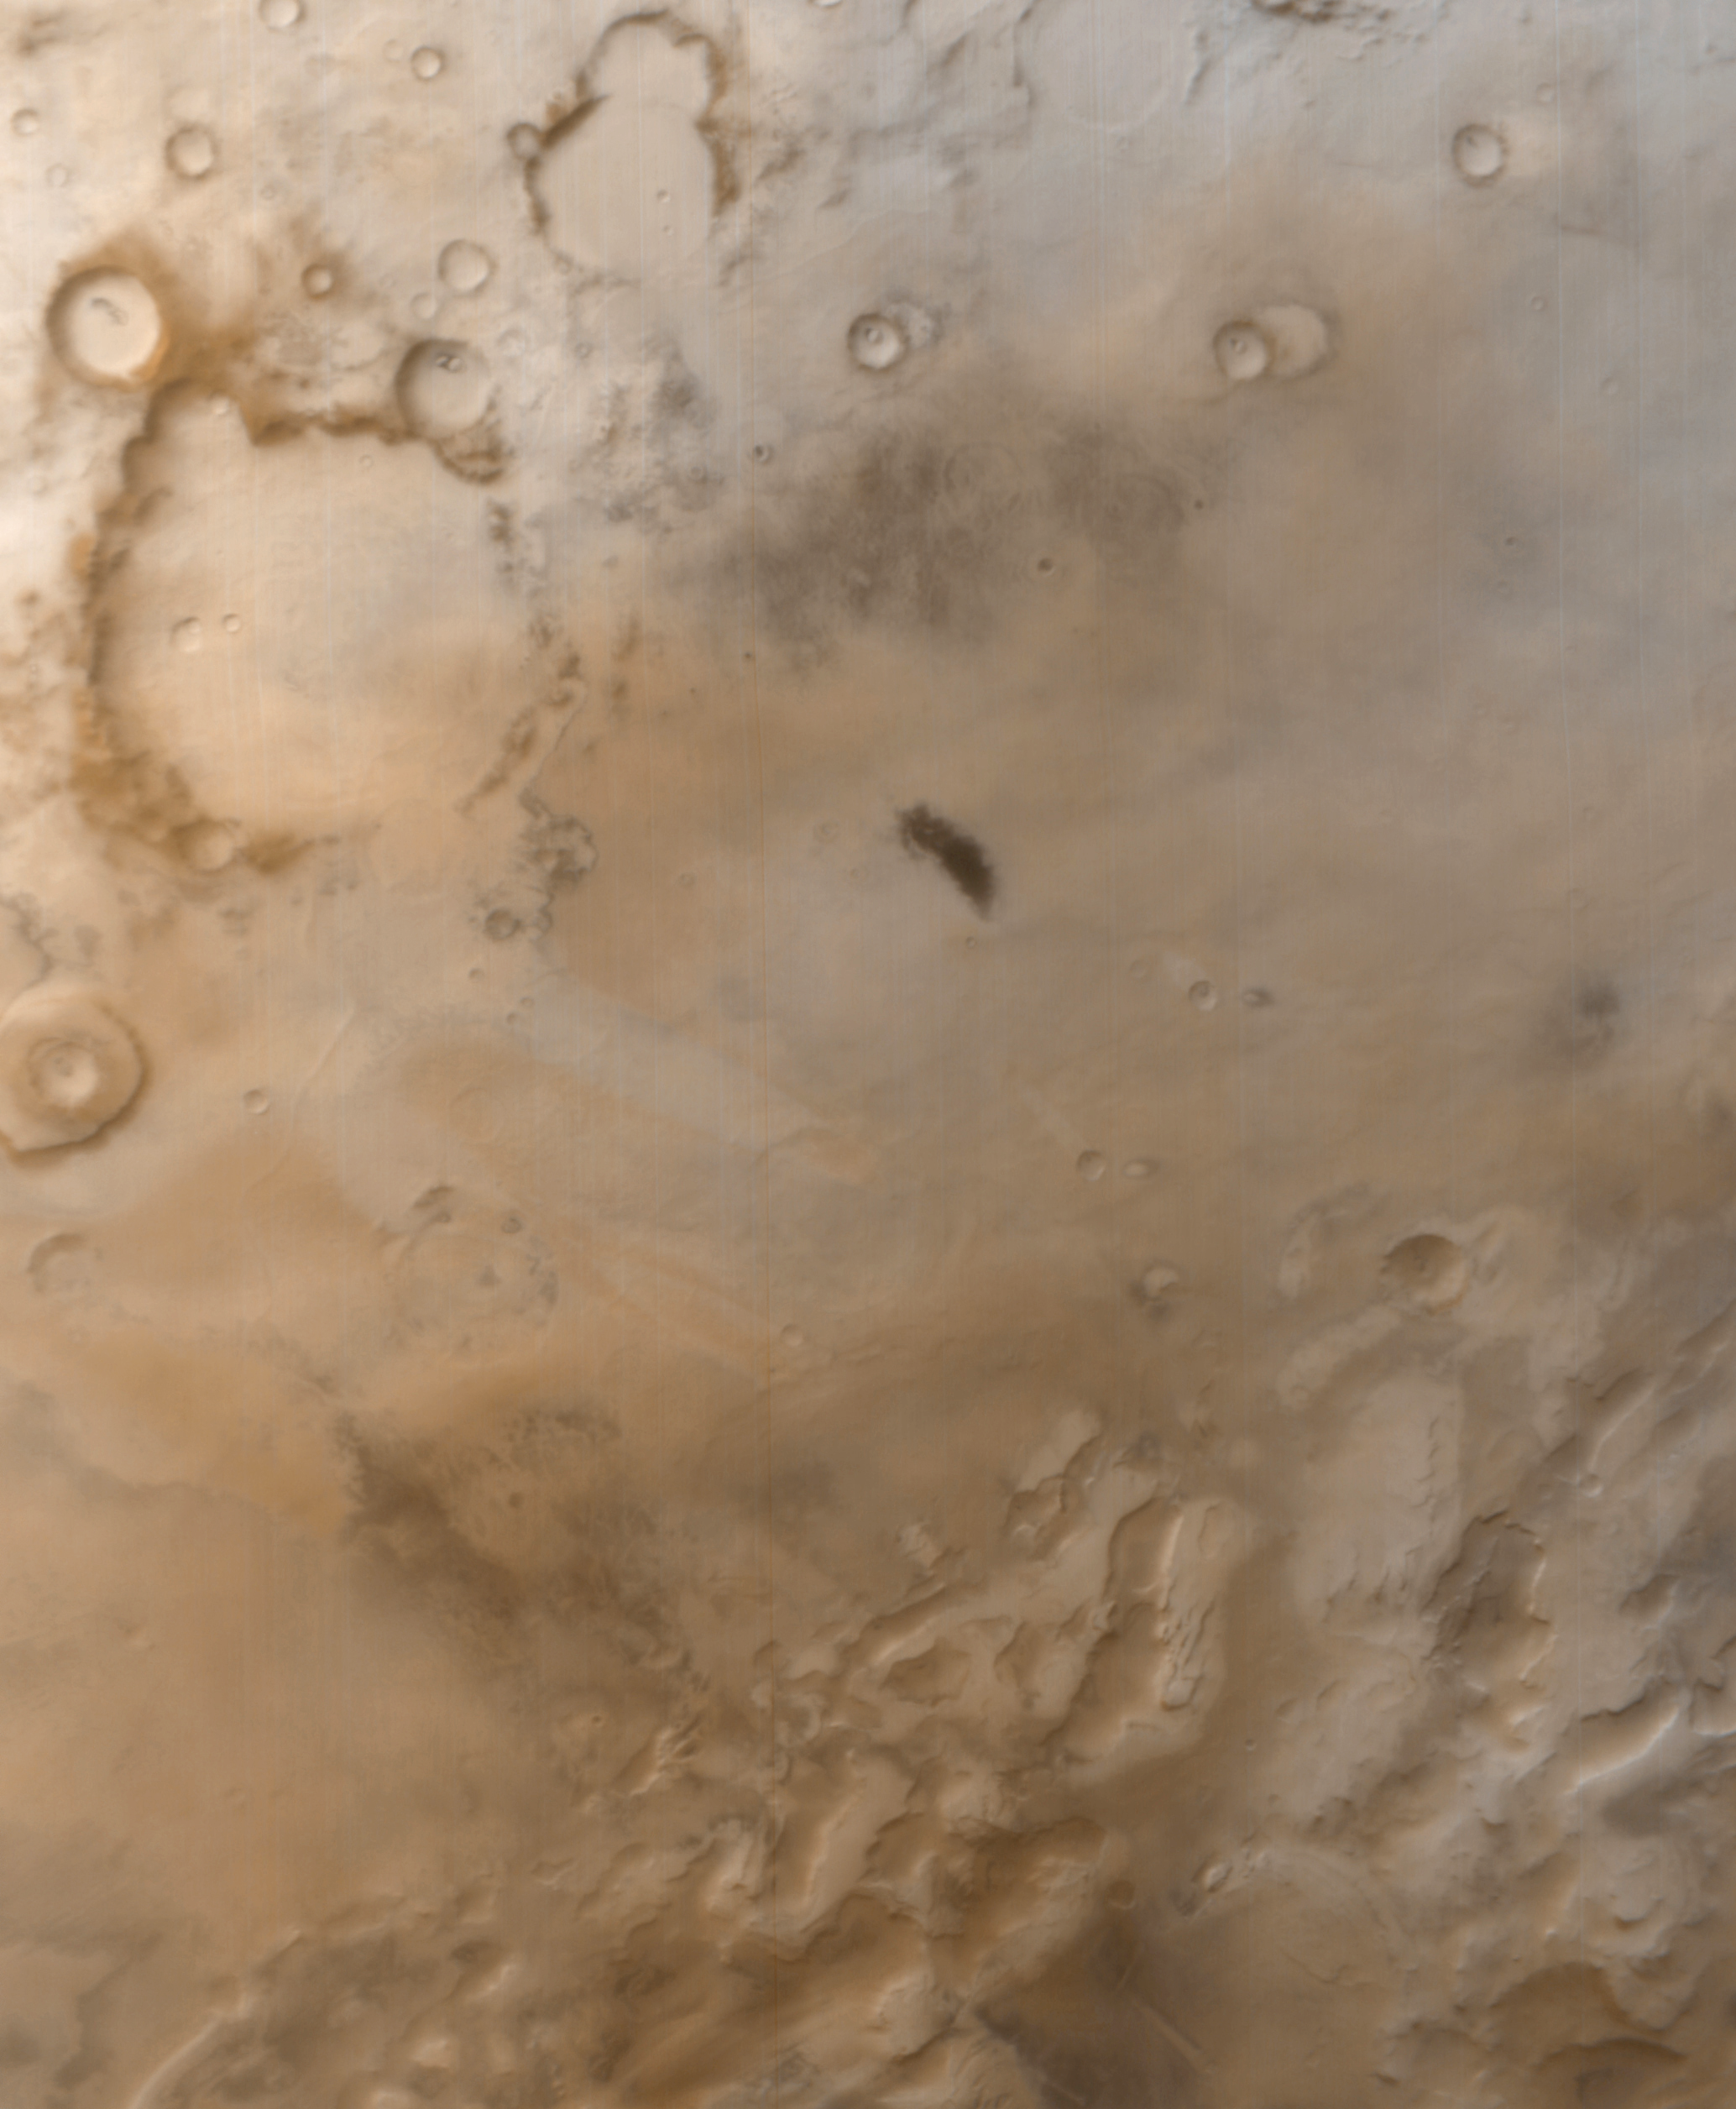

Frosted Southern Plains in Early Spring

The Martian southern hemisphere was nearly 2 months into its spring season when this picture was taken by the Mars Global Surveyor (MGS) Mars Orbiter Camera (MOC) on September 25, 1999. The scene covers a vast, frost-coated plain south of the Martian antarctic circle. The icy terrain in the image has an almost pastel-like character, owing to the mixture of reddish dust both on, in, and under the white frost. The frost–mostly frozen water at this time of year–is left over from winter, which ended August 2, 1999. One martian year is about 687 Earth days long, thus each of the planet’s four seasons are nearly twice as long as seasons on Earth. The largest crater in the upper left is Lau Crater, named for the Danish astronomer, Hans E. Lau (1879-1918). The dark spot near the center of the image has no name, and its origin is unknown. The picture covers an area about 1,020 km (634 mi) across by approximately 1,240 km (771 mi) down. The center is located near 76°S, 97°W, and north is toward the upper right. Sunlight illuminates the scene from the upper left. This is a color composite of M07-04748 (red) and M07-04749 (blue) wide angle MOC images.

Credit: NASA/JPL/MSSS